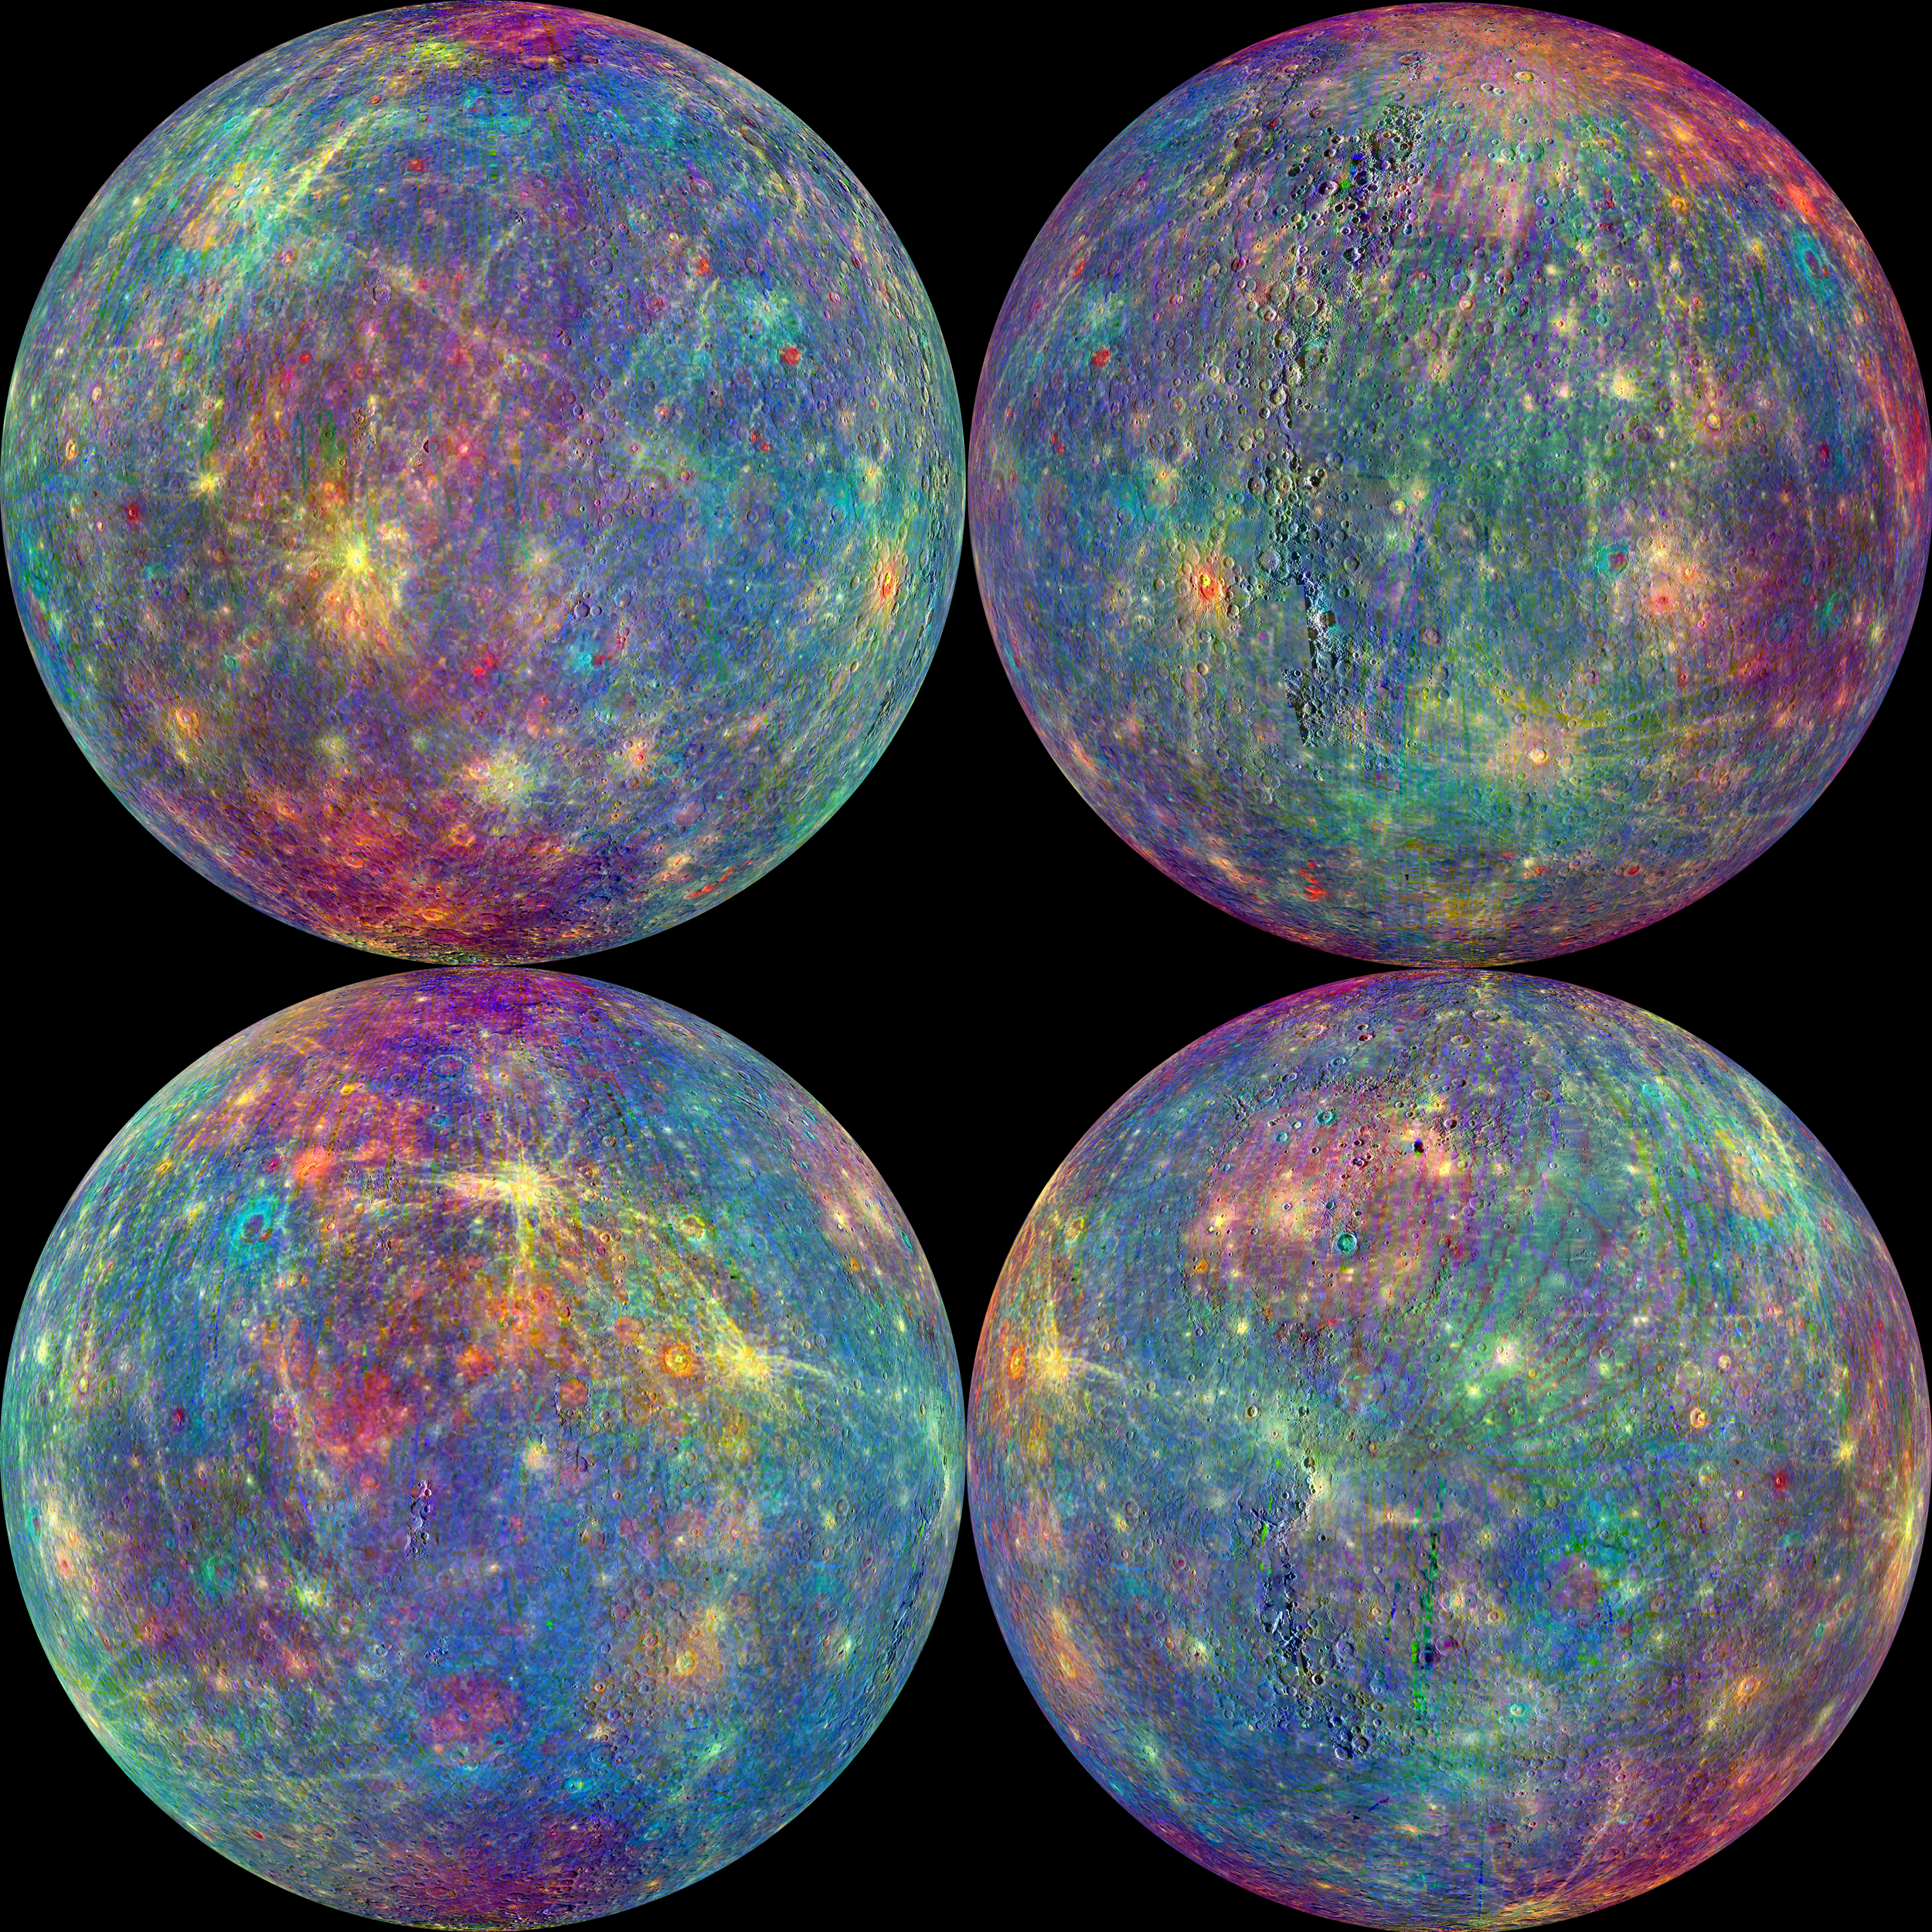

Unmasking the Secrets of Mercury

The MASCS instrument was designed to study both the exosphere and surface of Mercury. To learn more about the minerals and surface processes on Mercury, the Visual and Infrared Spectrometer (VIRS) portion of MASCS has been diligently collecting single tracks of spectral surface measurements since MESSENGER entered orbit. The track coverage is now extensive enough that the spectral properties of both broad terrains and small, distinct features such as pyroclastic vents and fresh craters can be studied. To accentuate the geological context of the spectral measurements, the MASCS data have been overlain on the MDIS monochrome mosaic. Click on the image to explore the colorful diversity of surface materials in more detail!

Instrument: Mercury Atmosphere and Surface Composition Spectrometer (MASCS)
Map Projection: Orthographic
VIRS Color Composite Wavelengths: 575 nm as red, 415 nm/750 nm as green, 310 nm/390 nm as blue
Center Latitude (All Globes): 0°
Center Longitude (Top Left Globe): 270° E
Center Longitude (Top Right Globe): 0° E
Center Longitude (Bottom Left Globe): 90° E
Center Longitude (Bottom Right Globe): 180° E

The MESSENGER spacecraft is the first ever to orbit the planet Mercury, and the spacecraft’s seven scientific instruments and radio science investigation are unraveling the history and evolution of the Solar System’s innermost planet. In the mission’s more than four years of orbital operations, MESSENGER has acquired over 250,000 images and extensive other data sets. MESSENGER’s highly successful orbital mission is about to come to an end, as the spacecraft runs out of propellant and the force of solar gravity causes it to impact the surface of Mercury in April 2015.

For information regarding the use of images, see the MESSENGER image use policy.

Credit: NASA/Johns Hopkins University Applied Physics Laboratory/Carnegie Institution of Washington